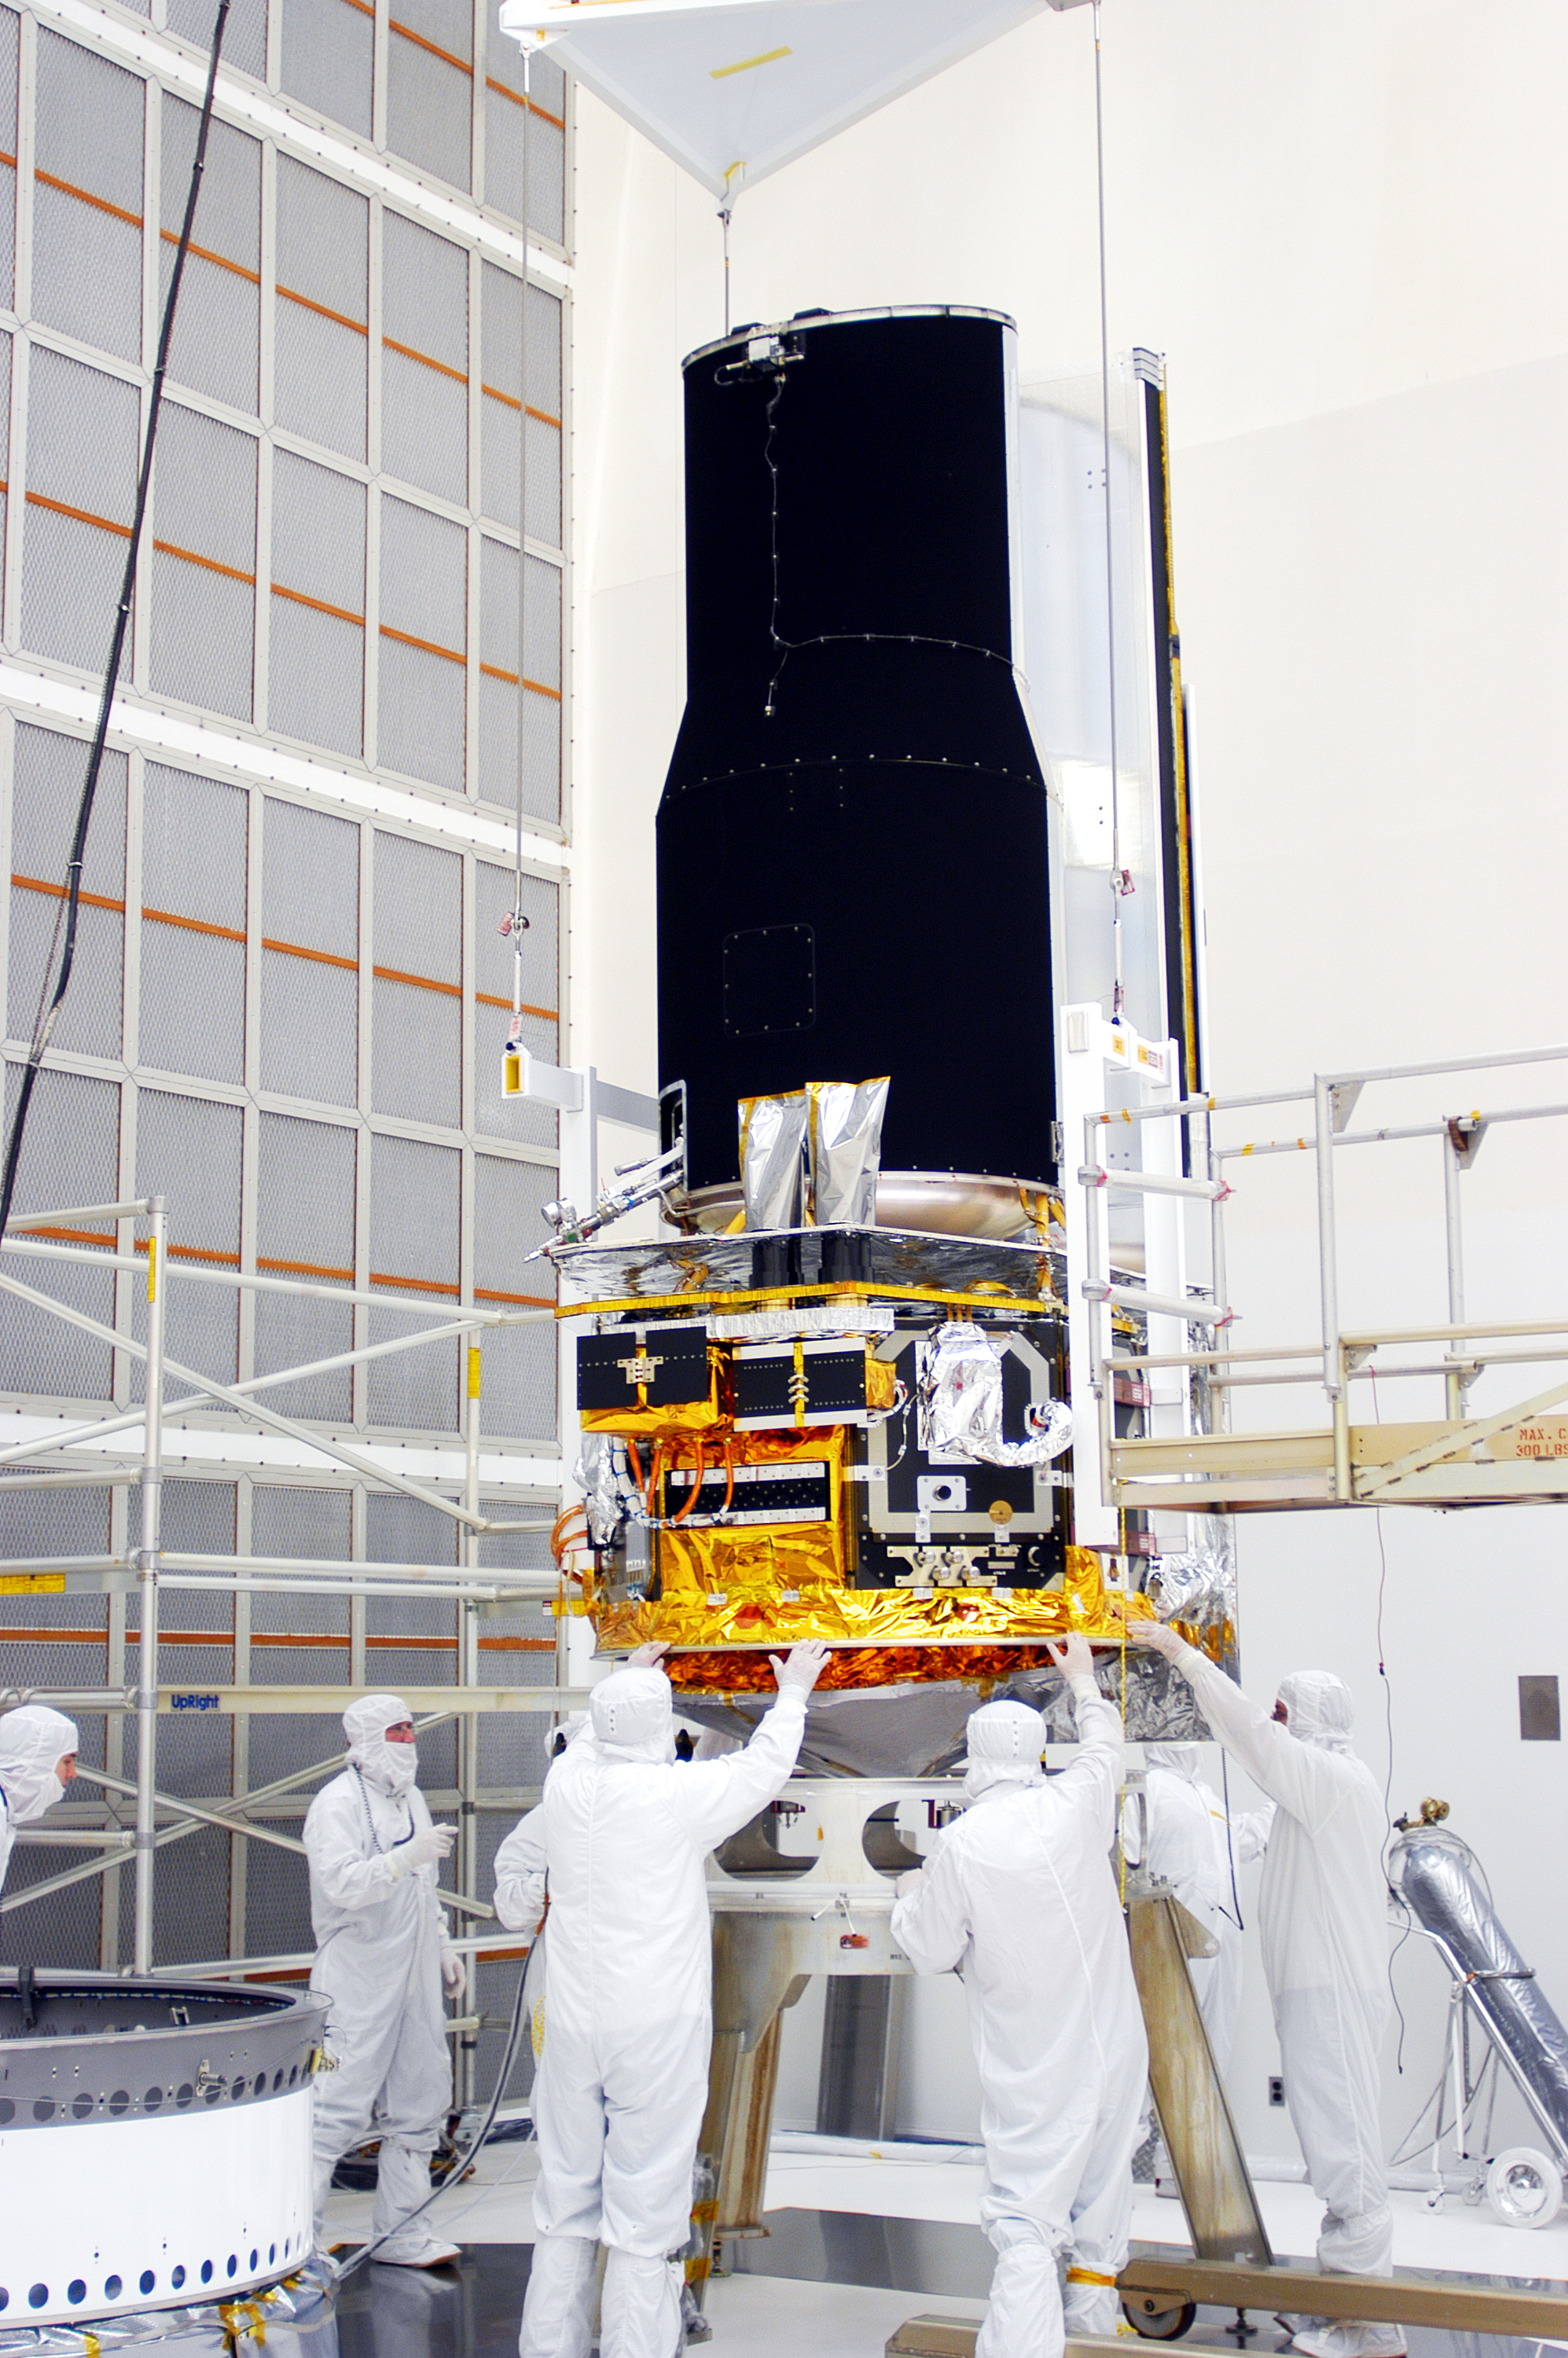

Spitzer in the Clean Room

Spitzer in the clean room in Cape Canaveral, Florida

Credit: NASA/KSC